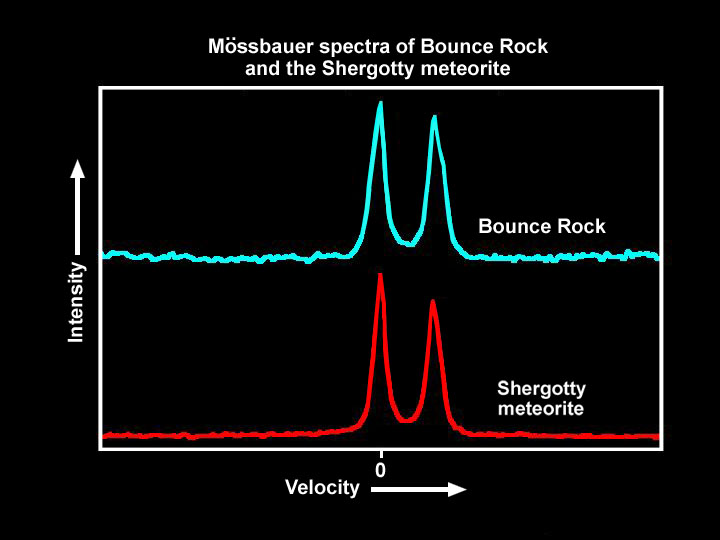

‘Bounce’ and Shergotty Share Common Ground

This illustration compares the spectrum of “Bounce,” a rock at Meridiani Planum, to that of a martian meteorite found on Earth called Shergotty. Bounce’s spectrum, and thus mineral composition, is unique to the rocks studied so far at Merdiani Planum and Gusev Crater, the landings sites of the Mars Exploration Rovers Opportunity and Spirit. However, the results here indicate that Bounce is not a one-of-a-kind rock, but shares origins with Shergotty. Shergotty landed in India in 1865. Bounce’s spectra were taken on sol 67 by Opportunity’s Moessbauer spectrometer.

Credit: NASA/JPL/Cornell/University of Mainz